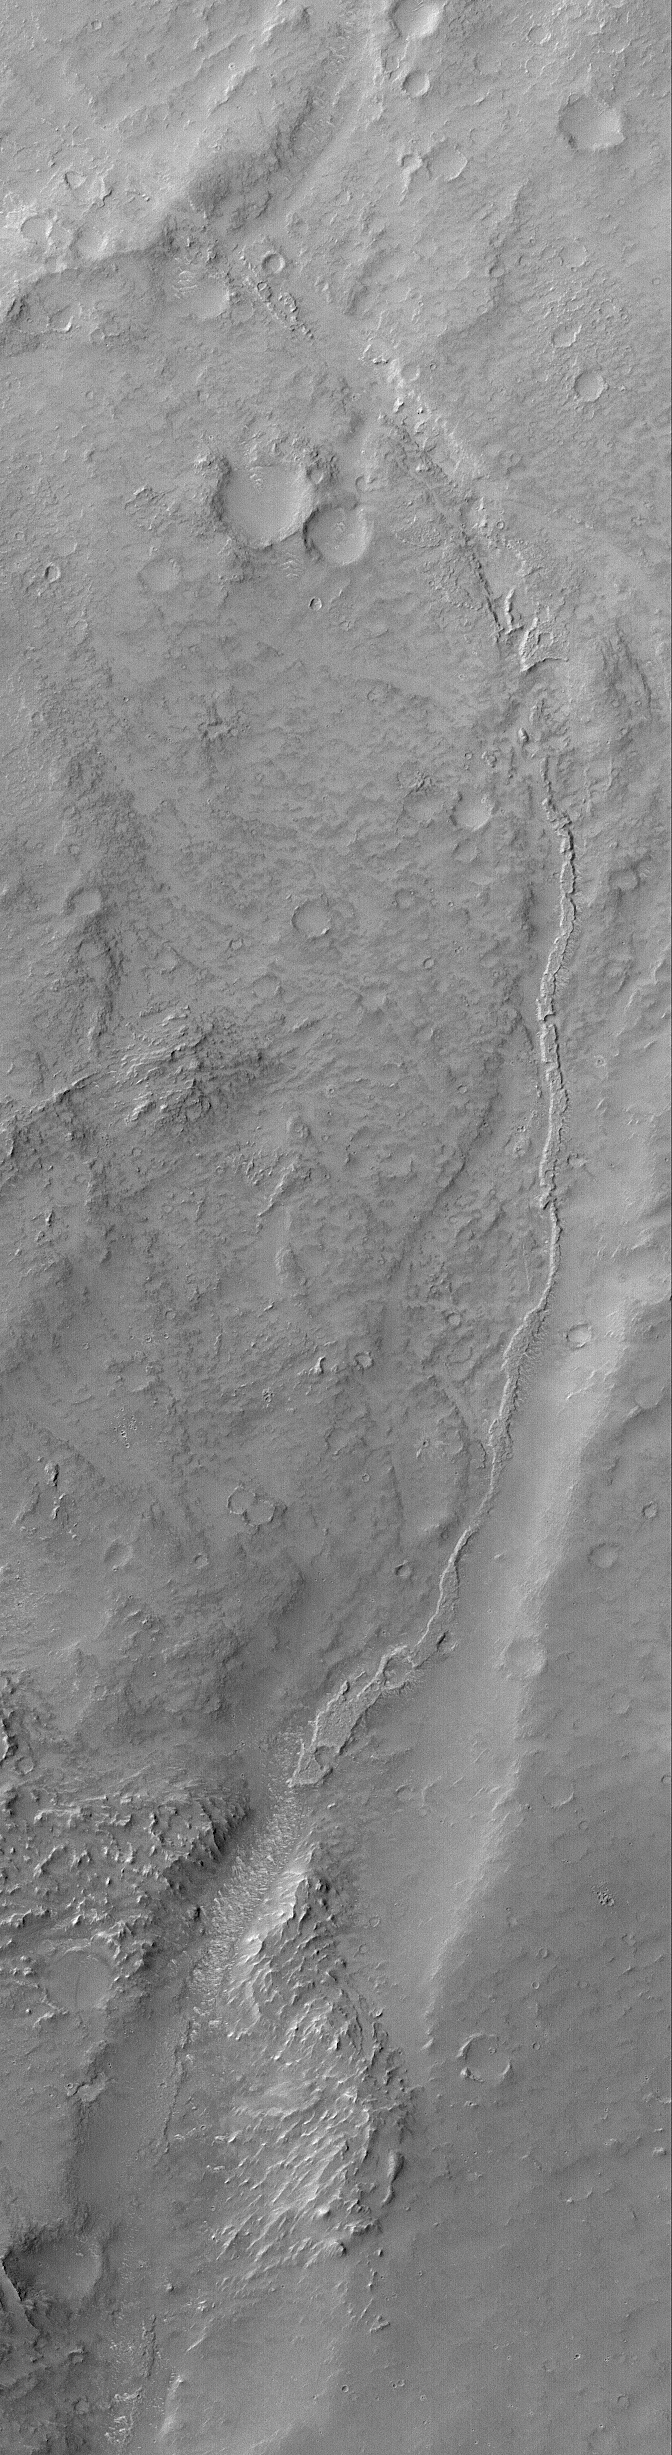

Inverted Channel

This Mars Global Surveyor (MGS) Orbiter Camera (MOC) image shows an inverted channel running down, through a valley in the Memnonia Sulci region of Mars. The original channel is gone, as are the rocks through which it cut. The channel floor and/or the material that filled the channel was more resistant to erosion, and thus left standing high as a ridge. Inverted channels and valleys are common on Mars. Many old valley networks have been filled, buried, and in some cases, exhumed and inverted, all across the planet.

Location near: 11.4°S, 174.4°W
Image width: ~3.0 km (~1.9 mi)
Illumination from: upper left
Season: Southern Winter

Credit: NASA/JPL/Malin Space Science Systems